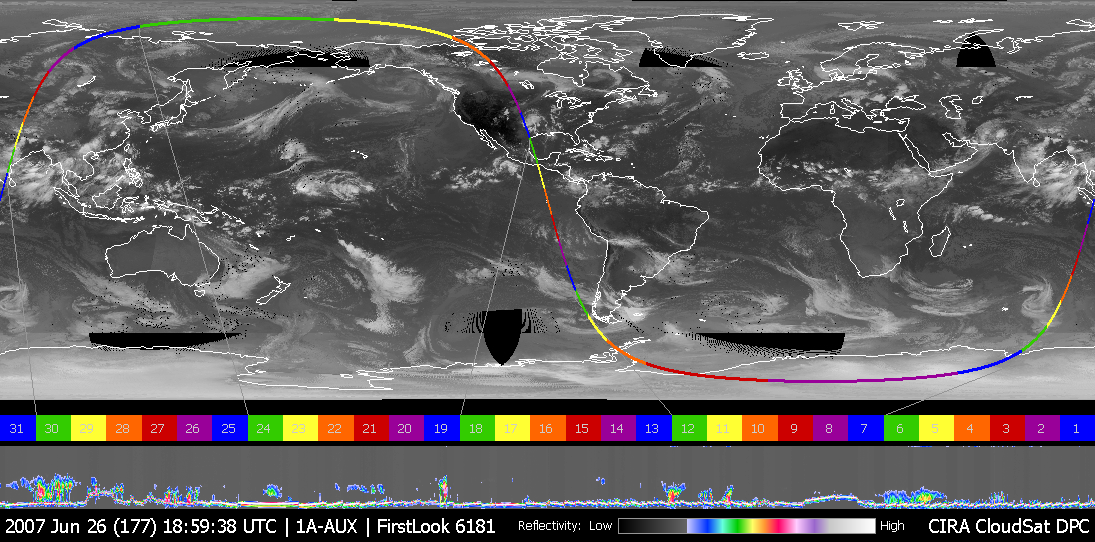

Rain Floods Central Texas

Figure 1

This image was taken on June 26, 2007, UTC 20:00. In this image an obvious storm hangs over the middle of the United States. Figure 1 shows CloudSat data looking, in profile, at the cloud in this storm. The vertical axis represents the altitude from the ground to the top of the atmosphere. The variations of color intensity are differences in reflectivity and an indication of the differing amounts of water and ice in the storm clouds. The bright line at the bottom of the panel is the ground return from the radar. This indicates that the radar penetrated to the ground most of the time, even through heavy rainfall. Where the ground return disappears is an indication that the radar was attenuated by heavy precipitation, likely exceeding 30 mm/hr, based on previous studies. From one side to the other, the bottom panel is approximately 800 km, and the vertical scale from top to bottom is approximately 30 km. The CloudSat data provide analysts and forecasters with a view of storms never before available. Cross-sections like these provide a view of the internal structure of these storms, giving information about the intensity, rainfall rates, and cloud organization.

Quicklook Images can viewed at the CloudSat Data Processing Center.

Credit: NASA/JPL/The Cooperative Institute for Research in the Atmosphere (CIRA), Colorado State University